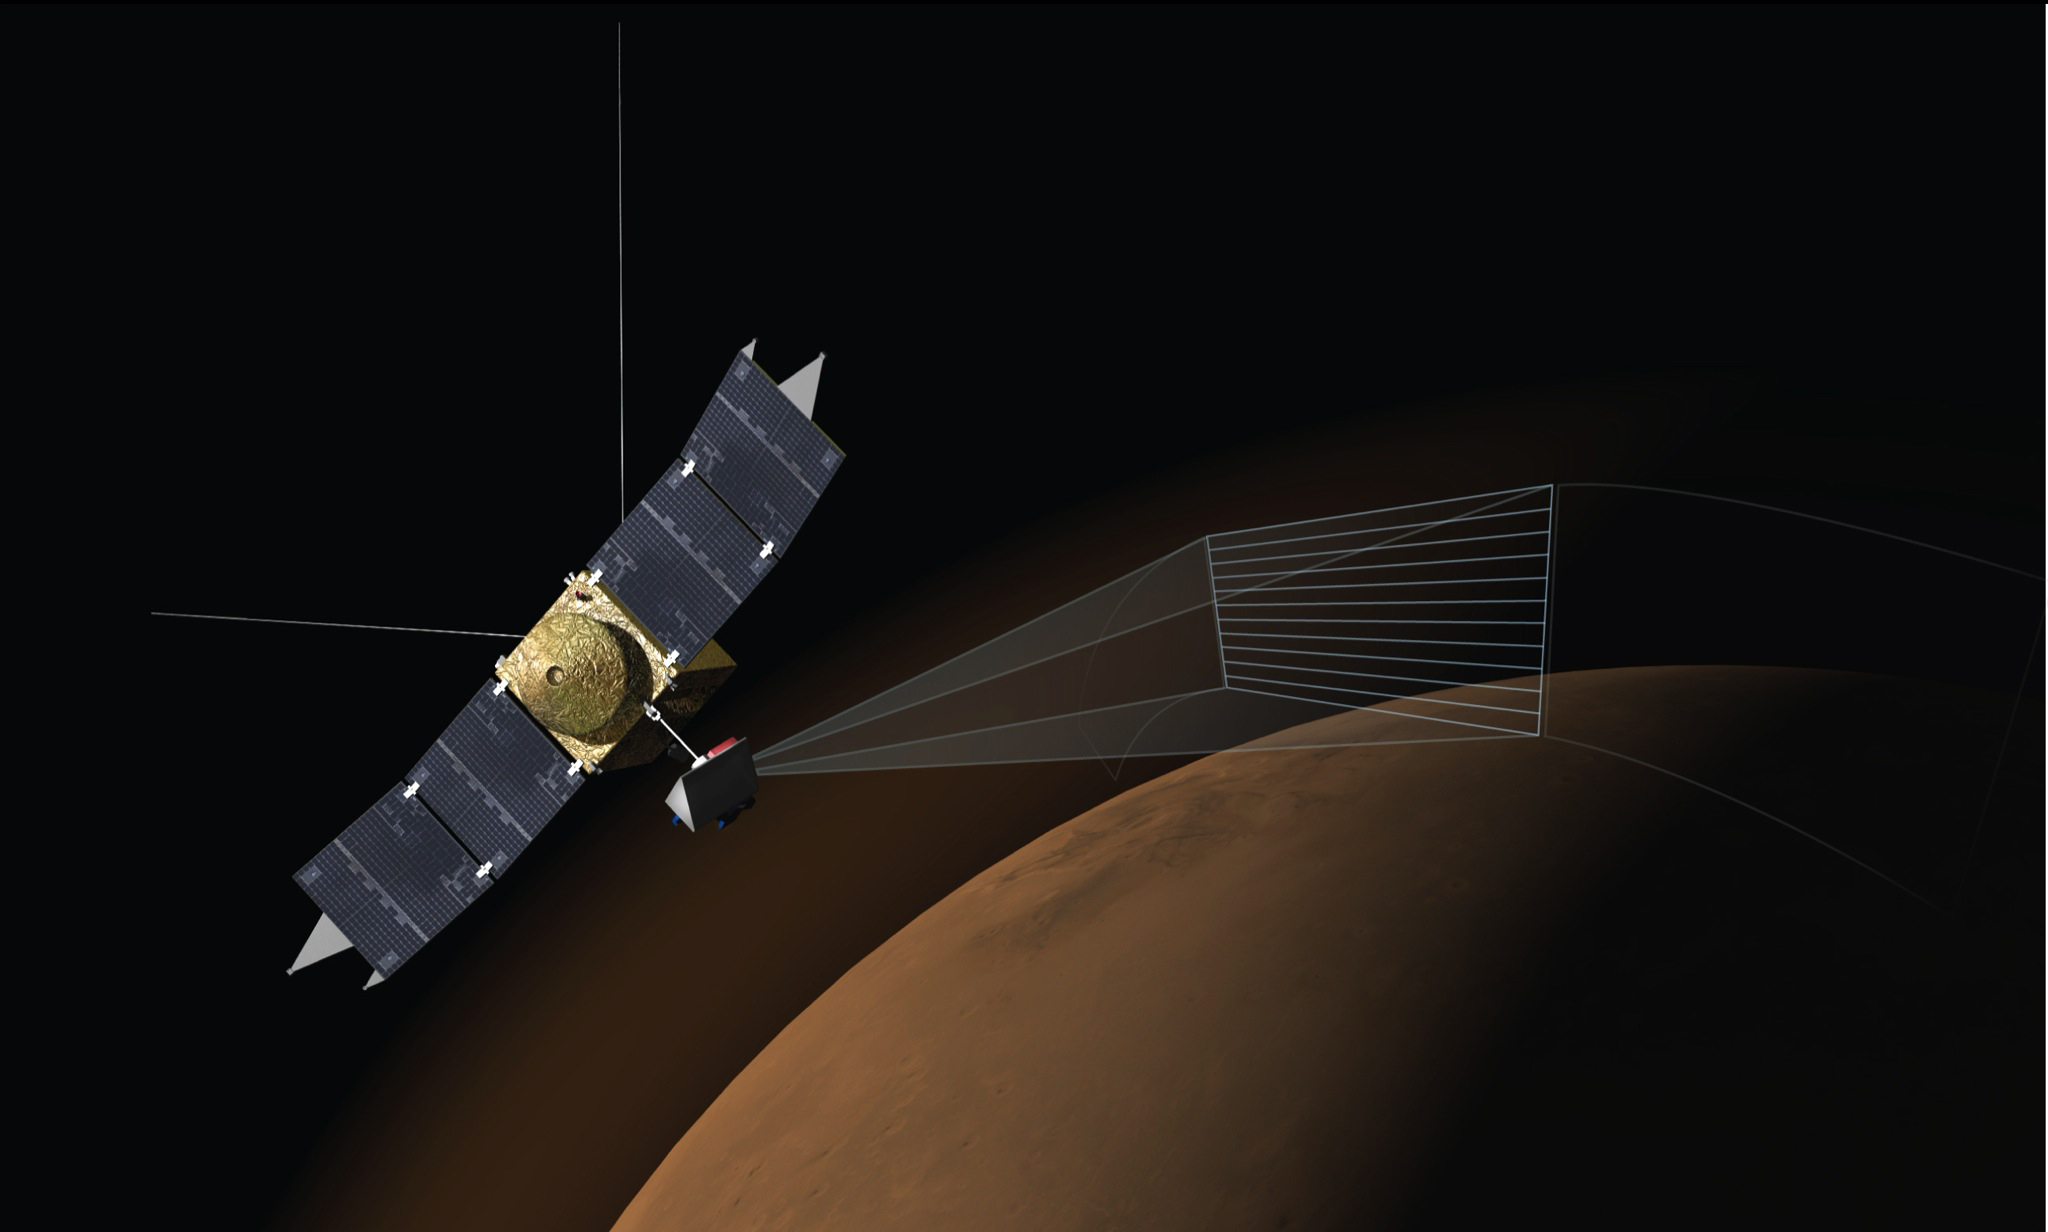

Artist’s Concept of MAVEN’s Imaging Ultraviolet Spectrograph at Work

This illustration depicts the Imaging Ultraviolet Spectrograph (IUVS) on NASA’s MAVEN spacecraft scanning the upper atmosphere of Mars.

IUVS uses limb scans to map the chemical makeup and vertical structure across Mars’ upper atmosphere. Doing so during special observations before and after the Oct. 19, 2014, close approach to Mars by comet C/2013 A1 Siding Spring yielded information about dust from the comet reaching the Martian atmosphere.

MAVEN is NASA’s Mars Atmosphere and Volatile Evolution (MAVEN) spacecraft. NASA Goddard Space Flight Center in Greenbelt, Md., manages the MAVEN project for NASA’s Science Mission Directorate, Washington, and built some of the science instruments for the mission. MAVEN’s principal investigator is based at the University of Colorado’s Laboratory for Atmospheric and Space Physics in Boulder. The university provided science instruments and leads science operations, as well as education and public outreach, for the mission. Lockheed Martin Space Systems, Denver, built and operates the spacecraft. The University of California at Berkeley’s Space Sciences Laboratory provided instruments for the mission. NASA’s Jet Propulsion Laboratory, a division of the California Institute of Technology in Pasadena, provides navigation and Deep Space Network support, as well as the Electra telecommunications relay hardware and operations.

Credit: NASA/Univ. of Colorado